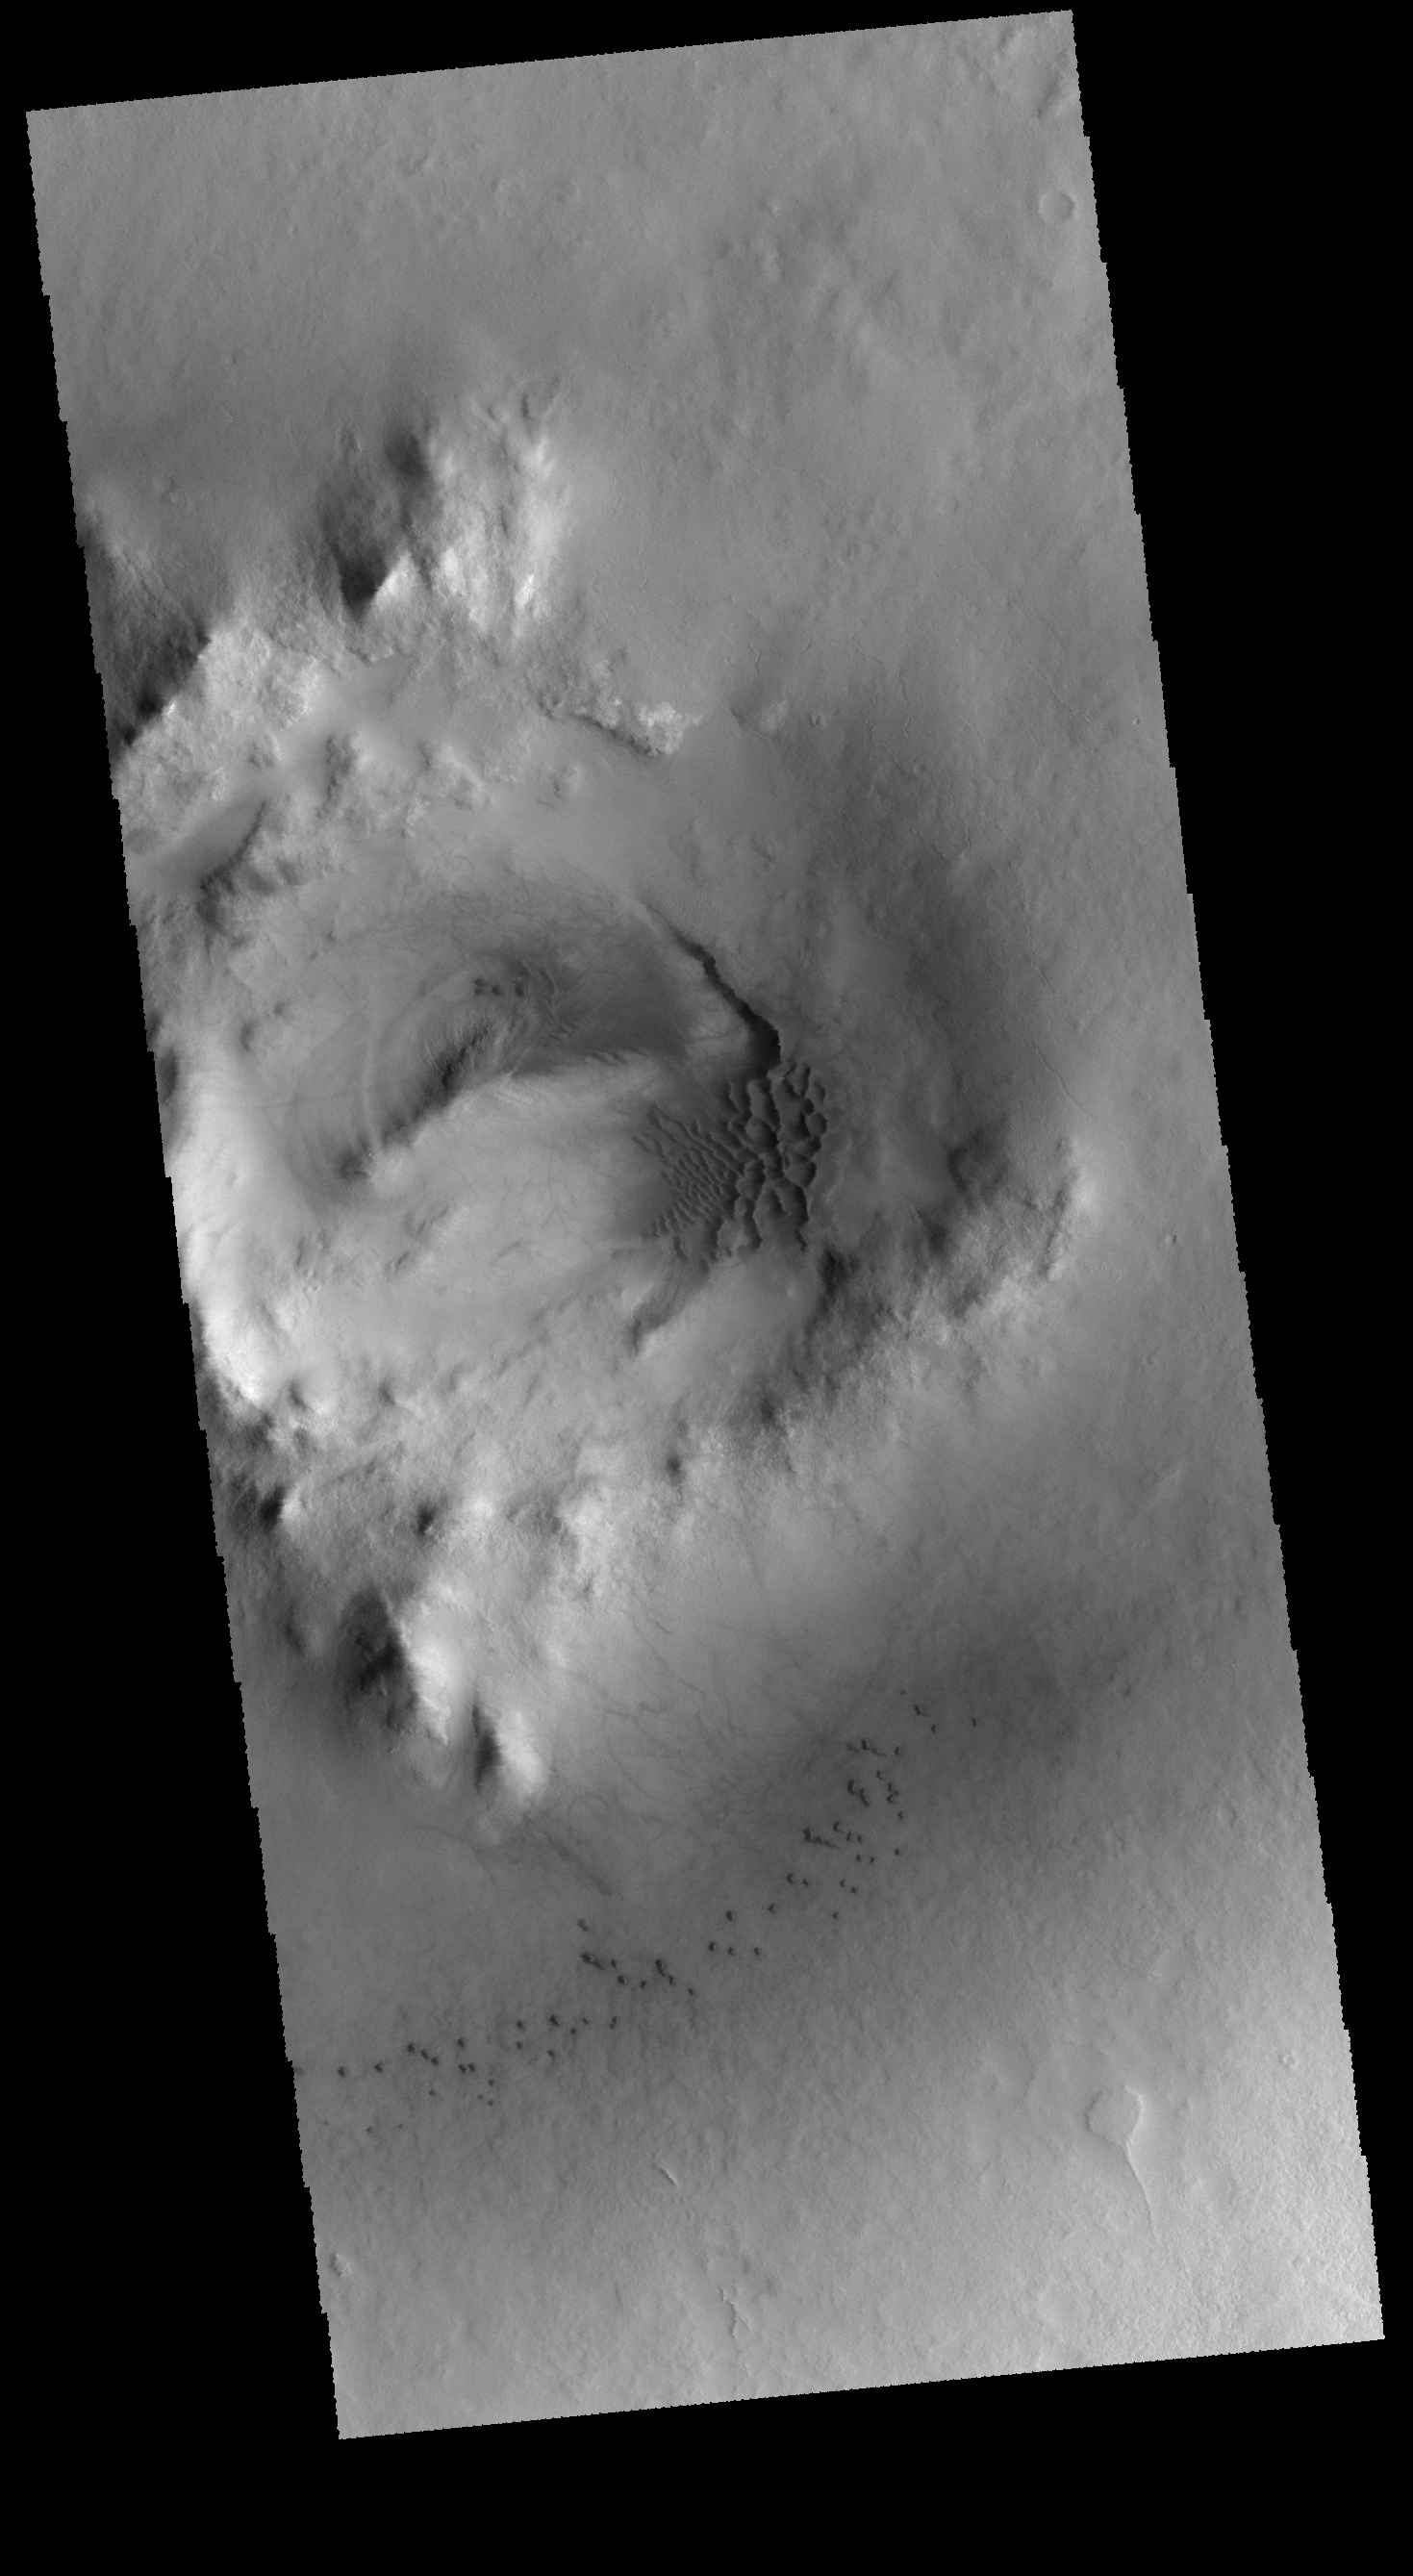

Milankovic Crater Dunes

Today’s image shows part of the interior of Milankovic Crater. The dunes in the center of the image are located in the pit at the summit of the crater peak. The small dunes near the bottom of the image are located on the floor of the crater. Many medium sized craters have central peaks, or peaks with summit pit. The peaks and pits all formed at the time the crater formed by impact.

Credit: NASA/JPL-Caltech/ASU